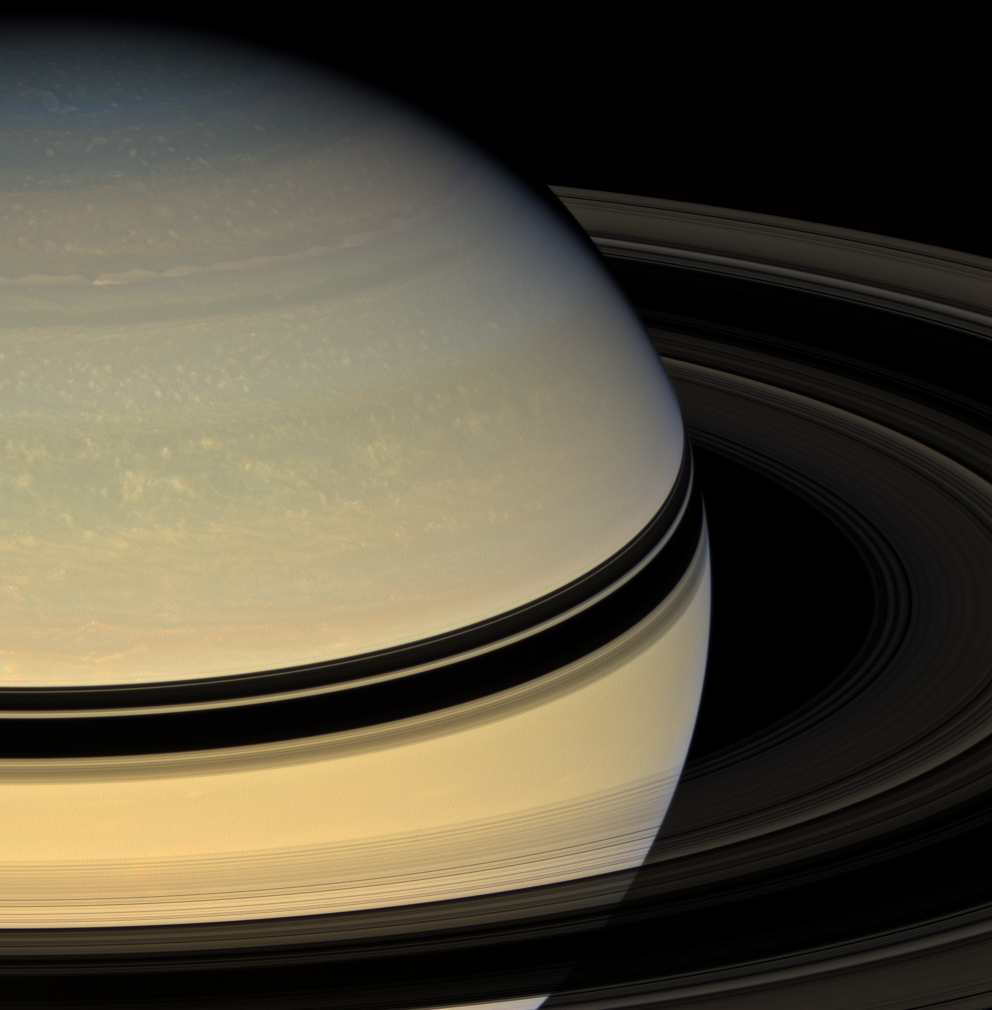

Revealing Saturn’s Colors

Stately Saturn sits surrounded by its darkened disk of ice. An increasing range of hues has become visible in the northern hemisphere as spring approaches and the ring shadows slide southward.

This view looks toward the unilluminated side of the rings from about 17 degrees above the ringplane. Images taken using red, green and blue spectral filters were combined to create this natural color view. The images were acquired with the Cassini spacecraft wide-angle camera on April 15, 2008 at a distance of approximately 1.5 million kilometers (906,000 miles) from Saturn. Image scale is 84 kilometers (52 miles) per pixel.

The Cassini-Huygens mission is a cooperative project of NASA, the European Space Agency and the Italian Space Agency. The Jet Propulsion Laboratory, a division of the California Institute of Technology in Pasadena, manages the mission for NASA’s Science Mission Directorate, Washington, D.C. The Cassini orbiter and its two onboard cameras were designed, developed and assembled at JPL. The imaging operations center is based at the Space Science Institute in Boulder, Colo.

Credit: NASA/JPL/Space Science Institute